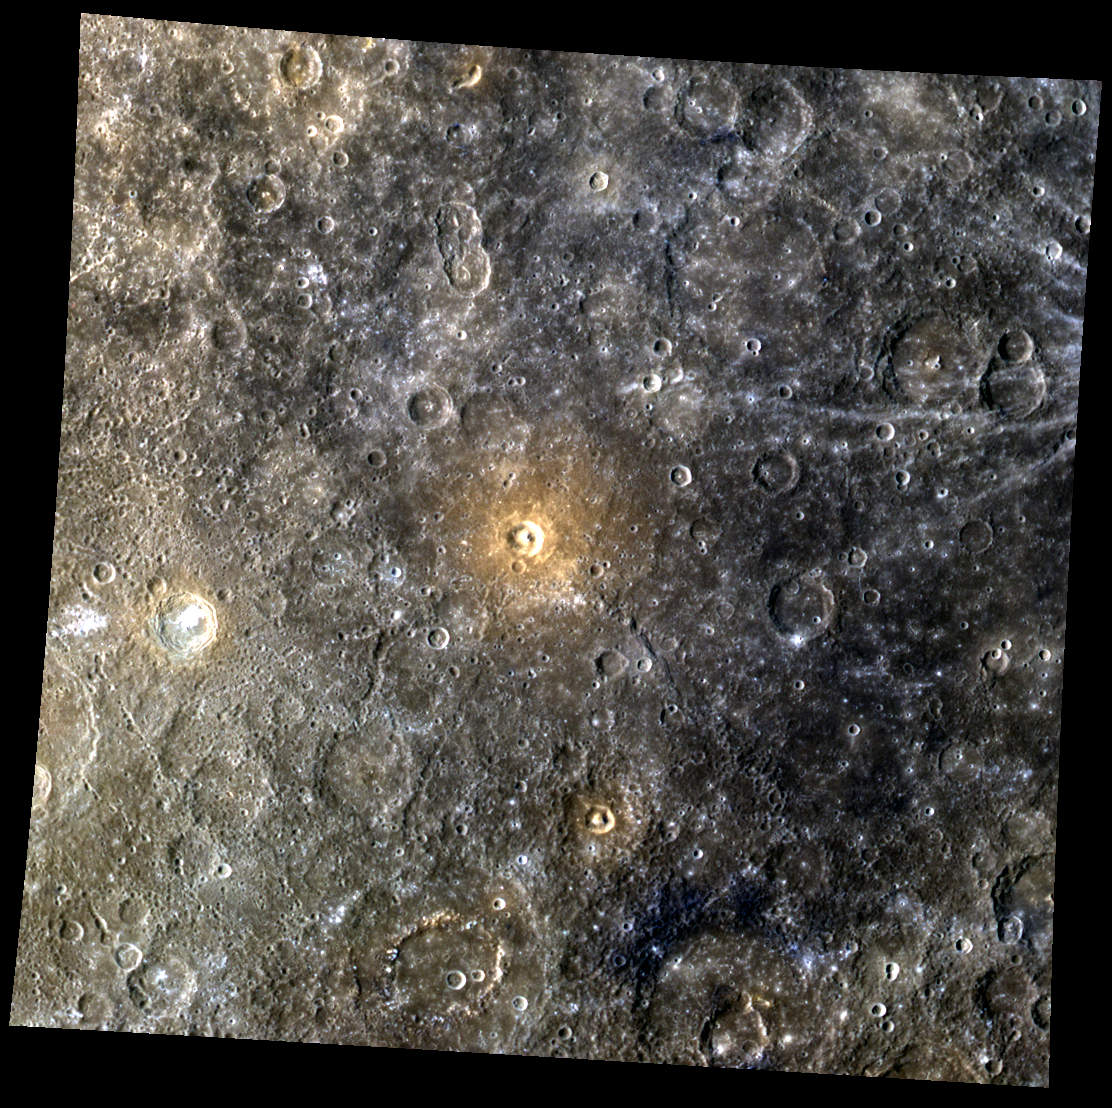

She Paints Words in Red

At the center of today’s image is a “red spot,” an informal designation used by the MESSENGER team to refer to an area with overall high reflectance and higher than average reflectance at the longer-wavelength (red) end of the spectrum. Red spots are thought to be sites of explosive (pyroclastic) volcanic eruptions. Such deposits were analyzed in a 2011 paper. A close-up of the crater at the center of the red spot was presented in a previous Gallery image. The crater neat the left edge of the image with bright floor deposits (hollows) is Theophanes.

This image was acquired as part of MDIS’s 8-color base map. The 8-color base map is composed of WAC images taken through eight different narrow-band color filters and covers more than 99% of Mercury’s surface with an average resolution of 1 kilometer/pixel. The highest-quality color images are obtained for Mercury’s surface when both the spacecraft and the Sun are overhead, so these images typically are taken with viewing conditions of low incidence and emission angles.

Date acquired: December 14, 2011
Image Mission Elapsed Time (MET): 232328601, 232328621, 232328605
Image ID: 1134128, 1134133, 1134129
Instrument: Wide Angle Camera (WAC) of the Mercury Dual Imaging System (MDIS)
WAC filters: 9, 7, 6 (996, 748, 433 nanometers) in red, green, and blue
Center Latitude: -3.73°
Center Longitude: 223.8° E
Resolution: 725 meters/pixel
Scale: The scene is about 750 km (465 mi.) wide.
Incidence Angle: 44.7°
Emission Angle: 0.3°
Phase Angle: 44.8°

The MESSENGER spacecraft is the first ever to orbit the planet Mercury, and the spacecraft’s seven scientific instruments and radio science investigation are unraveling the history and evolution of the Solar System’s innermost planet. MESSENGER acquired over 150,000 images and extensive other data sets. MESSENGER is capable of continuing orbital operations until early 2015.

For information regarding the use of images, see the MESSENGER image use policy.

Credit: NASA/Johns Hopkins University Applied Physics Laboratory/Carnegie Institution of Washington